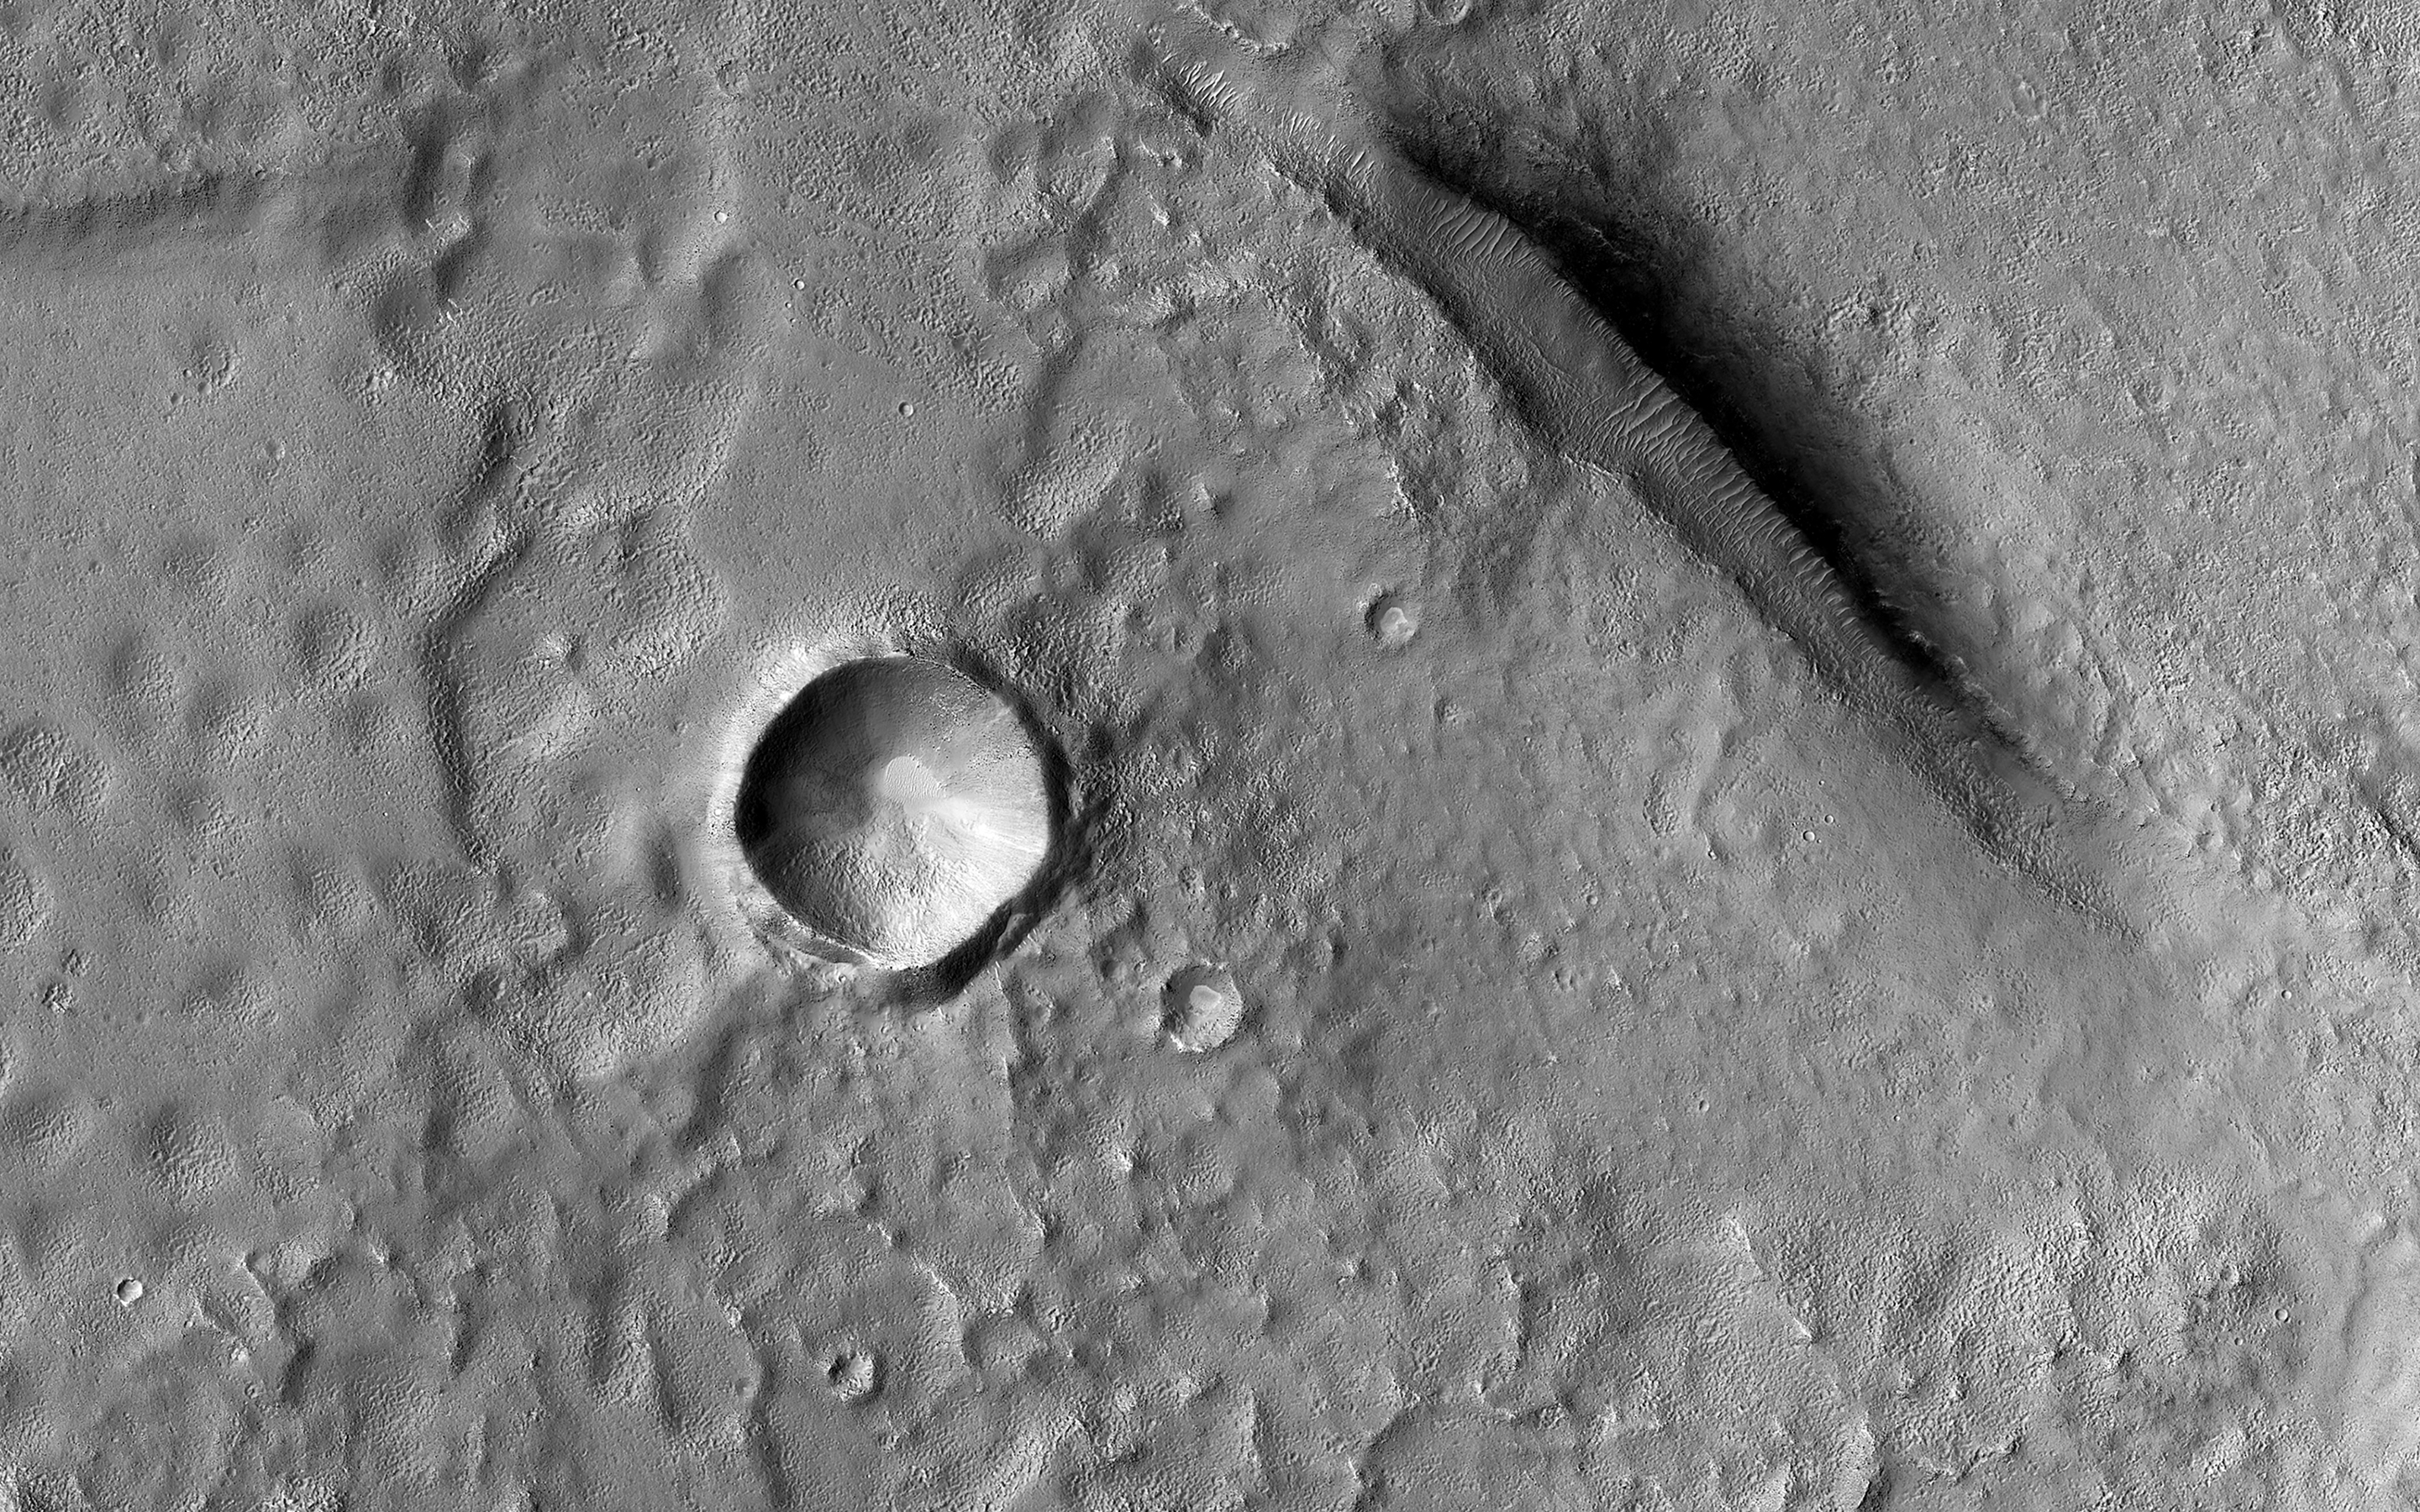

Utopia Planitia

The Utopia Planitia region contains many distinctive landscapes. The bumpy and pitted ground in this image may have formed through the eruption of either lava or mud onto the surface from deep underground.

Mud volcanoes on Earth provide oases for life. If these features also formed through the eruption of mud, these landforms may hold clues to possible life-supporting oases in Mars’ distant past.

The map is projected here at a scale of 50 centimeters (19.7 inches) per pixel. (The original image scale is 58.8 centimeters [23.1 inches] per pixel [with 2 x 2 binning]; objects on the order of 177 centimeters [69.7 inches] across are resolved.) North is up.

The University of Arizona, in Tucson, operates HiRISE, which was built by Ball Aerospace & Technologies Corp., in Boulder, Colorado. NASA’s Jet Propulsion Laboratory, a division of Caltech in Pasadena, California, manages the Mars Reconnaissance Orbiter Project for NASA’s Science Mission Directorate, Washington.

Credit: NASA/JPL-Caltech/University of Arizona